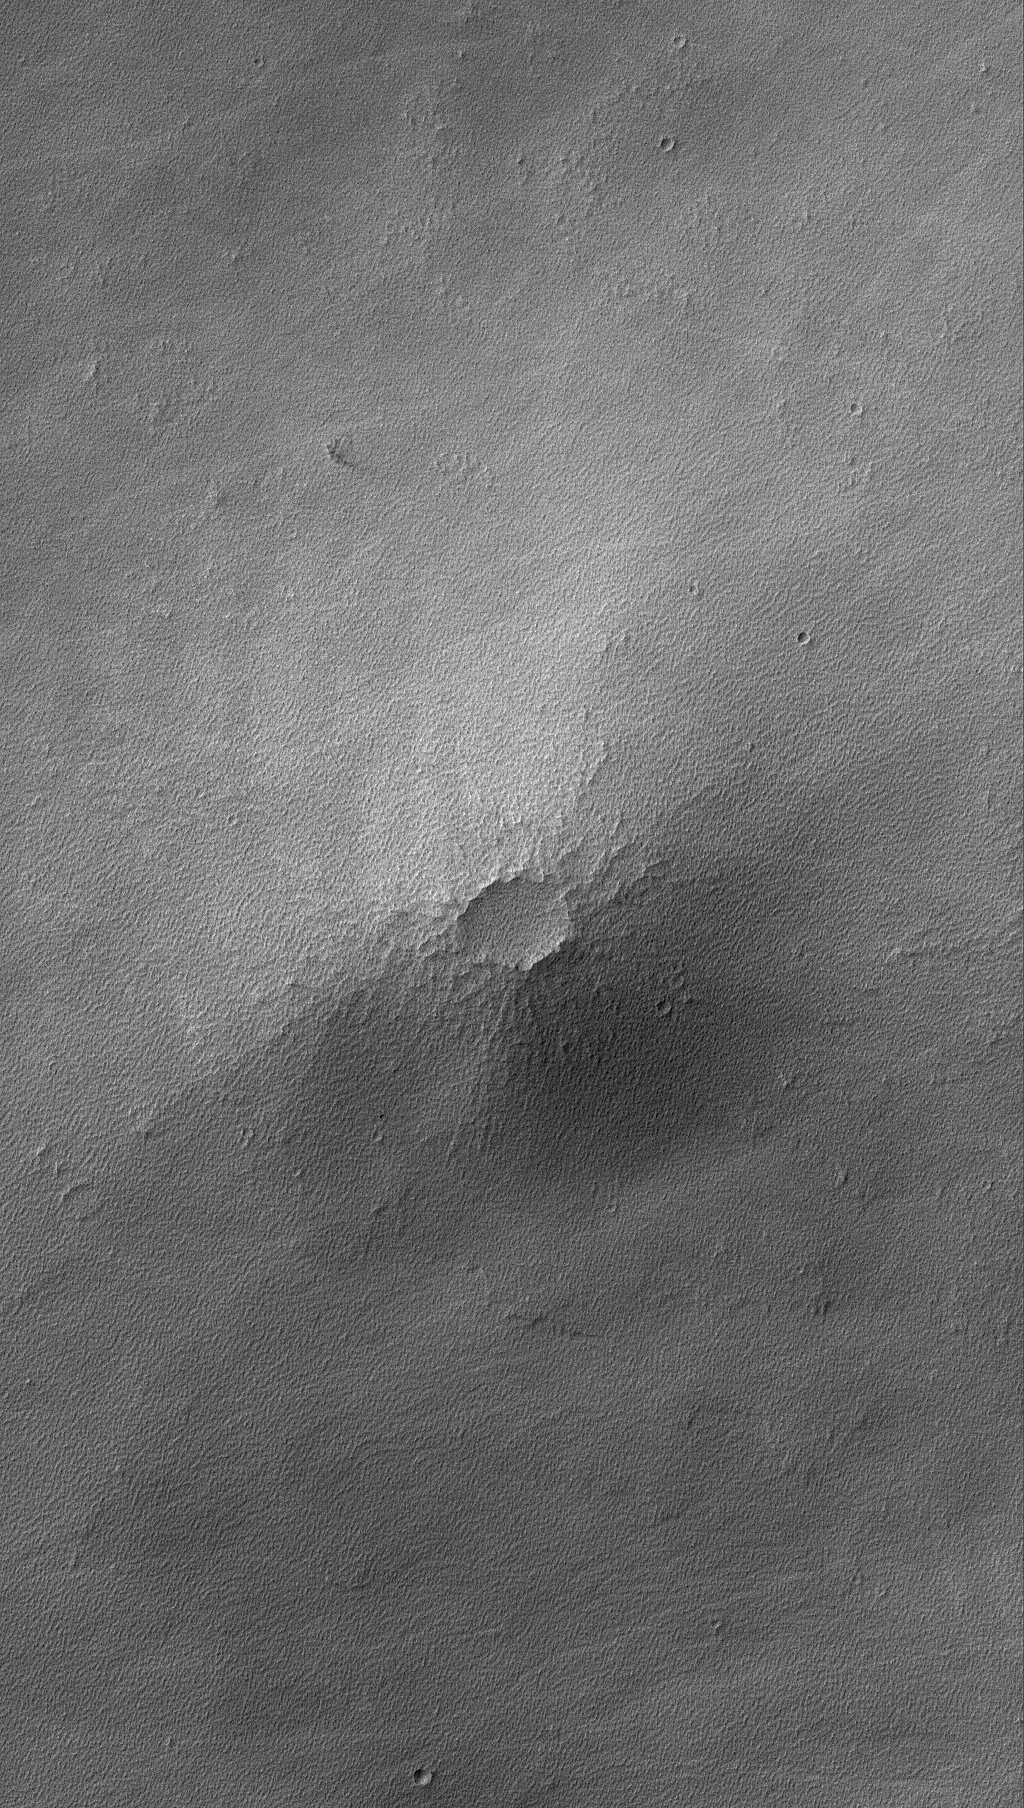

Syrian Volcano

23 July 2006
This Mars Global Surveyor (MGS) Mars Orbiter Camera (MOC) image shows a small volcano in the Syria Planum region of Mars. Today, the lava flows that compose this small volcano are nearly hidden by a mantle of rough-textured, perhaps somewhat cemented, dust. The light-toned streaks that cross the scene were formed by passing dust devils, a common occurrence in Syria.

Location near: 13.0°S, 102.6°W
Image width: ~3 km (~1.9 mi)
Illumination from: upper left
Season: Southern Autumn

Credit: NASA/JPL/Malin Space Science Systems